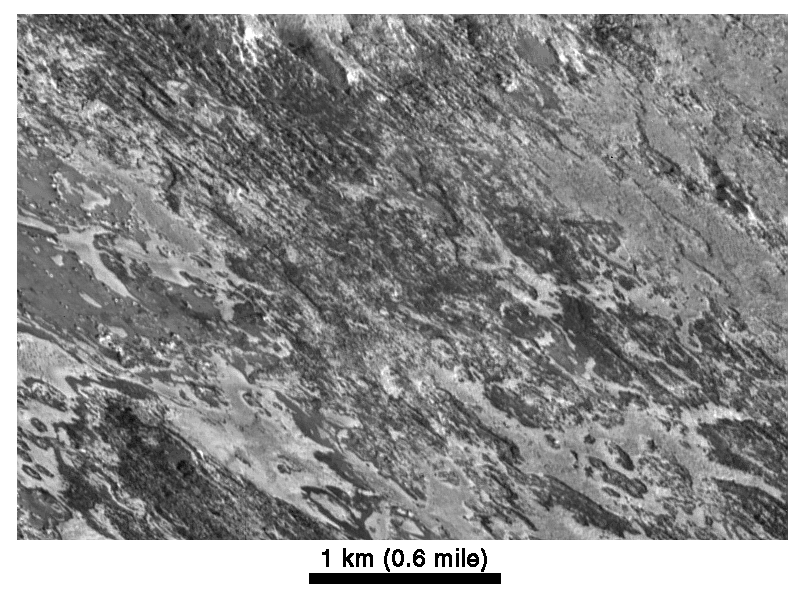

Highest-Resolution Picture of Io

This image, acquired by NASA’s Galileo spacecraft on February 22, 2000, is the highest resolution image ever taken of Io. The resolution is 5.2 meters (18 feet) per picture element.

Galileo viewed the surface obliquely, tilted 72 degrees from straight overhead. Illumination is from the lower right, but the topographic shading is difficult to see because of the strong contrasts in brightness of the surface materials. The bright areas are generally higher in elevation than adjacent dark areas. The surface appears to have been eroded by an unknown process, in places exposing layers of bright and dark material. Evaporation of solid ice may also play a role in separating the bright and dark materials. North is toward the upper right.

Also shown is a version of this image processed to give a bird’s-eye view over the terrain. This image maps out the true distribution of bright and dark surface materials.

The Jet Propulsion Laboratory, Pasadena, CA manages the mission for NASA’s Office of Space Science, Washington, DC. JPL is a division of the California Institute of Technology, Pasadena, CA.

Credit: NASA/JPL/University of Arizona